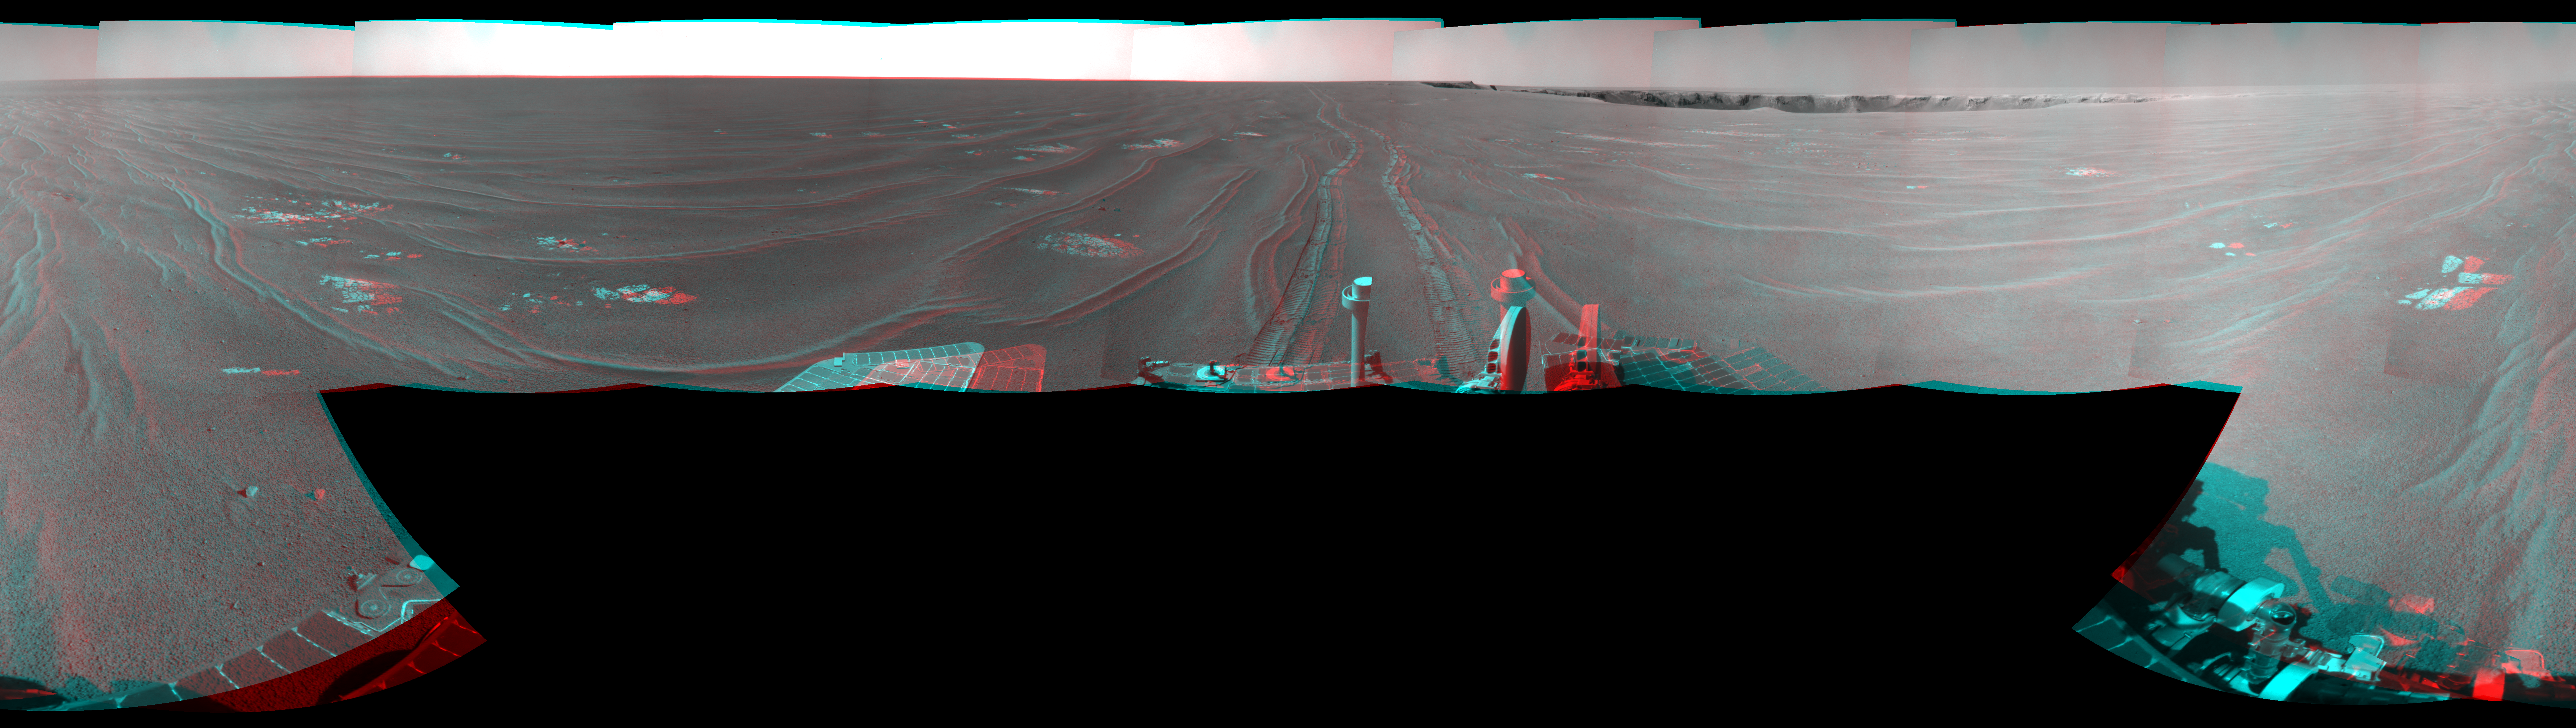

View from West of Victoria Crater, Sol 1664 (Stereo)

Left-eye view of a color stereo pair

Right-eye view of a color stereo pair

NASA’s Mars Exploration Rover Opportunity used its navigation camera to take the images combined into this full-circle, stereo view of the rover’s surroundings on the 1,664th Martian day, or sol, of Opportunity’s surface mission (September 28, 2008). Opportunity had driven 152.8 meters (501 feet) southward on the preceding sol, reaching this location on the west side of Victoria Crater. Maps of the traverse to this point are at http://marsrovers.jpl.nasa.gov/mission/tm-opportunity/opportunity-sol1664.html.

This image combines views from the left-eye and right-eye sides of the navigation camera. It appears three-dimensional when viewed through red-blue glasses with the red lens on the left.

Rover tracks from the Sol 1663 drive extend northward in the image. For scale, the two parallel tracks are about 1 meter (39 inches) apart. To the right of center, Victoria Crater is visible from the north-northeast to the east-southeast. The far right and left edges of the image are to the south.

Opportunity drove away from this location on Sol 1666 (September 30, 2008), with a drive of 129.9 meters (426 feet) further southward.

This view is presented as a cylindrical-perspective projection with geometric seam correction.

Credit: NASA/JPL-Caltech